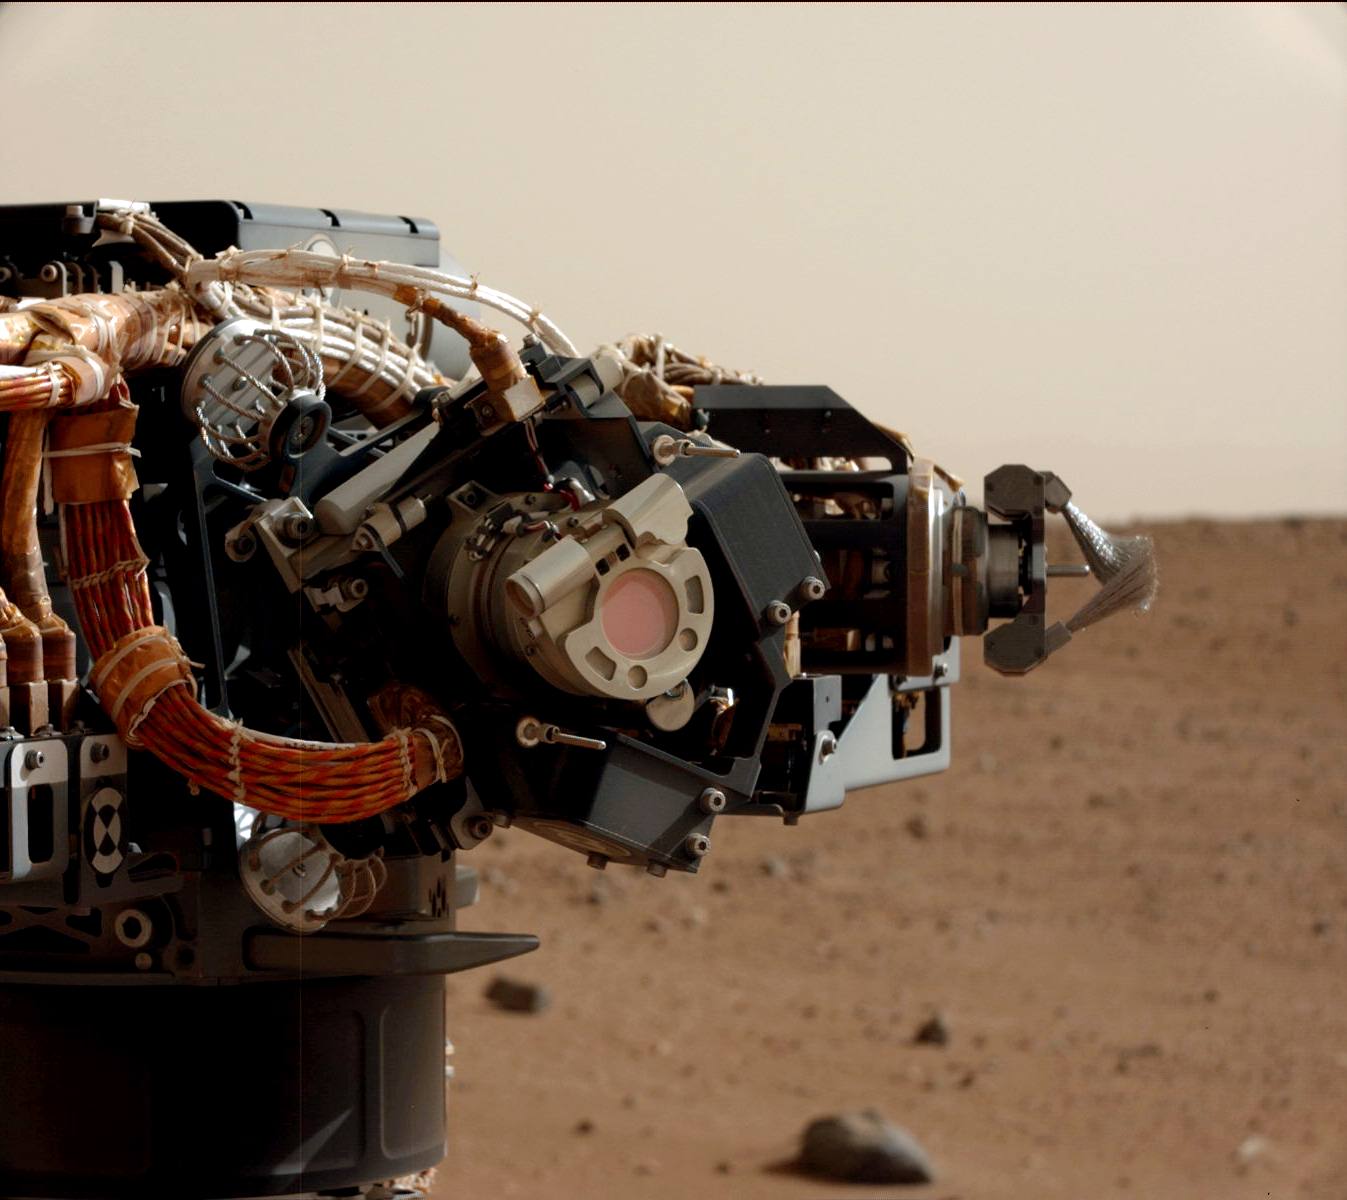

Camera on Curiosity’s Arm as Seen by Camera on Mast

The left eye of the Mast Camera (Mastcam) on NASA’s Mars rover Curiosity took this image of the camera on the rover’s arm, the Mars Hand Lens Imager (MAHLI), during the 30th Martian day, or sol, of the rover’s mission on Mars (Sept. 5, 2012). MAHLI is one of the tools on a turret at the end of the rover’s robotic arm. When this image was taken, the arm had raised the turret to about the same height as the camera on the mast. The Mastcam’s left eye has a 34-millimeter focal length lens.

The image shows that MAHLI has a thin film or coating of Martian dust on it. This dust accumulated during Curiosity’s final descent to the Martian surface, as the Mars Science Laboratory spacecraft’s descent stage (or sky crane) engines were disrupting the surface nearby.

Effects of the dust were seen in the first image taken of Mars by MAHLI, on the day after landing (PIA15691). The MAHLI lens is protected from dust accumulation by a transparent dust cover. If the dust cover were clean, the images would appear as clear as if the cover were open.

The reddish circle near the center of the Mastcam Sol 30 image is the window of MAHLI’s dust cover, with a diameter a little less than a soda can’s diameter. Inside the lens, each of the nine glass lens elements and the front sapphire window are bonded or cemented in place by a red-colored silicone RTV (room temperature vulcanizing) material. This is a space-qualified “glue” that holds the lens elements in place. When the MAHLI is viewed from certain angles, this material gives one the impression that the inside of the lens is red.

The mechanism at the right in this image is Curiosity’s dust removal tool, a motorized wire brush.

Credit: NASA/JPL-Caltech/MSSS